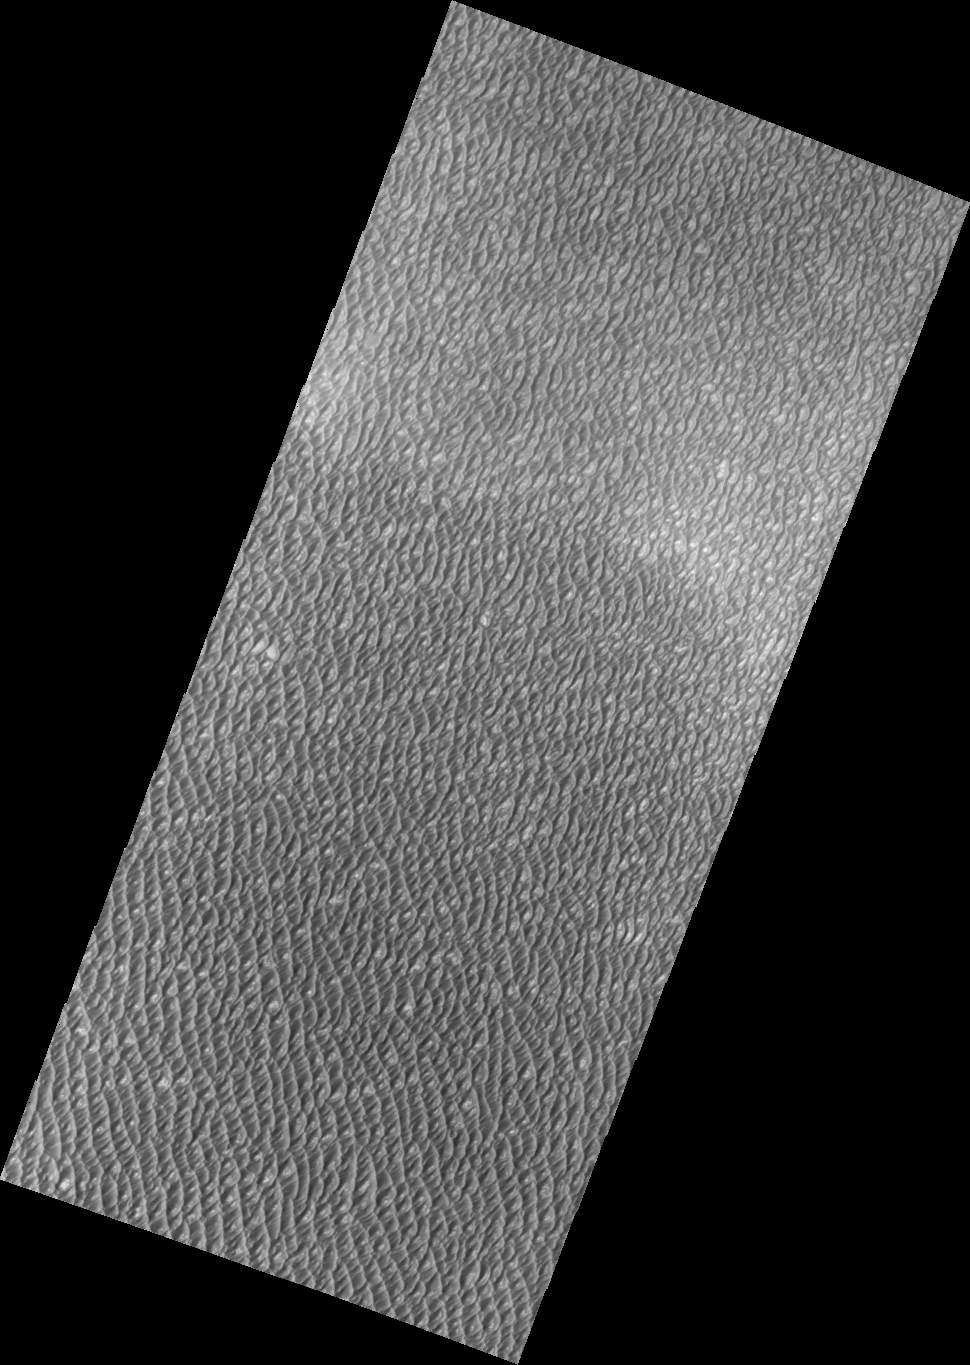

Olympia Undae

Released September 2, 2004

The THEMIS Image of the Day will be exploring the nomenclature of Mars for the next three weeks.

Olympia Undae

Undae: dunesOlympia: The most ancient sanctuary of Greece, home of the Olympic Games. Olympia is located in the valley of Alpheias in the western region of the Peloponnese.
This VIS image shows a small portion of the extensive region of the north polar covered by sand dunes.

Nomenclature Fact of the Day: Assistance in producing this three week theme on planetary nomenclature was provided by Jenny Blue of the USGS in Flagstaff Arizona. THANKS JENNY!

Image information: VIS instrument. Latitude 81.4, Longitude 180.6 East (179.4 West). 19 meter/pixel resolution.

Note: this THEMIS visual image has not been radiometrically nor geometrically calibrated for this preliminary release. An empirical correction has been performed to remove instrumental effects. A linear shift has been applied in the cross-track and down-track direction to approximate spacecraft and planetary motion. Fully calibrated and geometrically projected images will be released through the Planetary Data System in accordance with Project policies at a later time.

NASA’s Jet Propulsion Laboratory manages the 2001 Mars Odyssey mission for NASA’s Office of Space Science, Washington, D.C. The Thermal Emission Imaging System (THEMIS) was developed by Arizona State University, Tempe, in collaboration with Raytheon Santa Barbara Remote Sensing. The THEMIS investigation is led by Dr. Philip Christensen at Arizona State University. Lockheed Martin Astronautics, Denver, is the prime contractor for the Odyssey project, and developed and built the orbiter. Mission operations are conducted jointly from Lockheed Martin and from JPL, a division of the California Institute of Technology in Pasadena.

Credit: NASA/JPL/Arizona State University